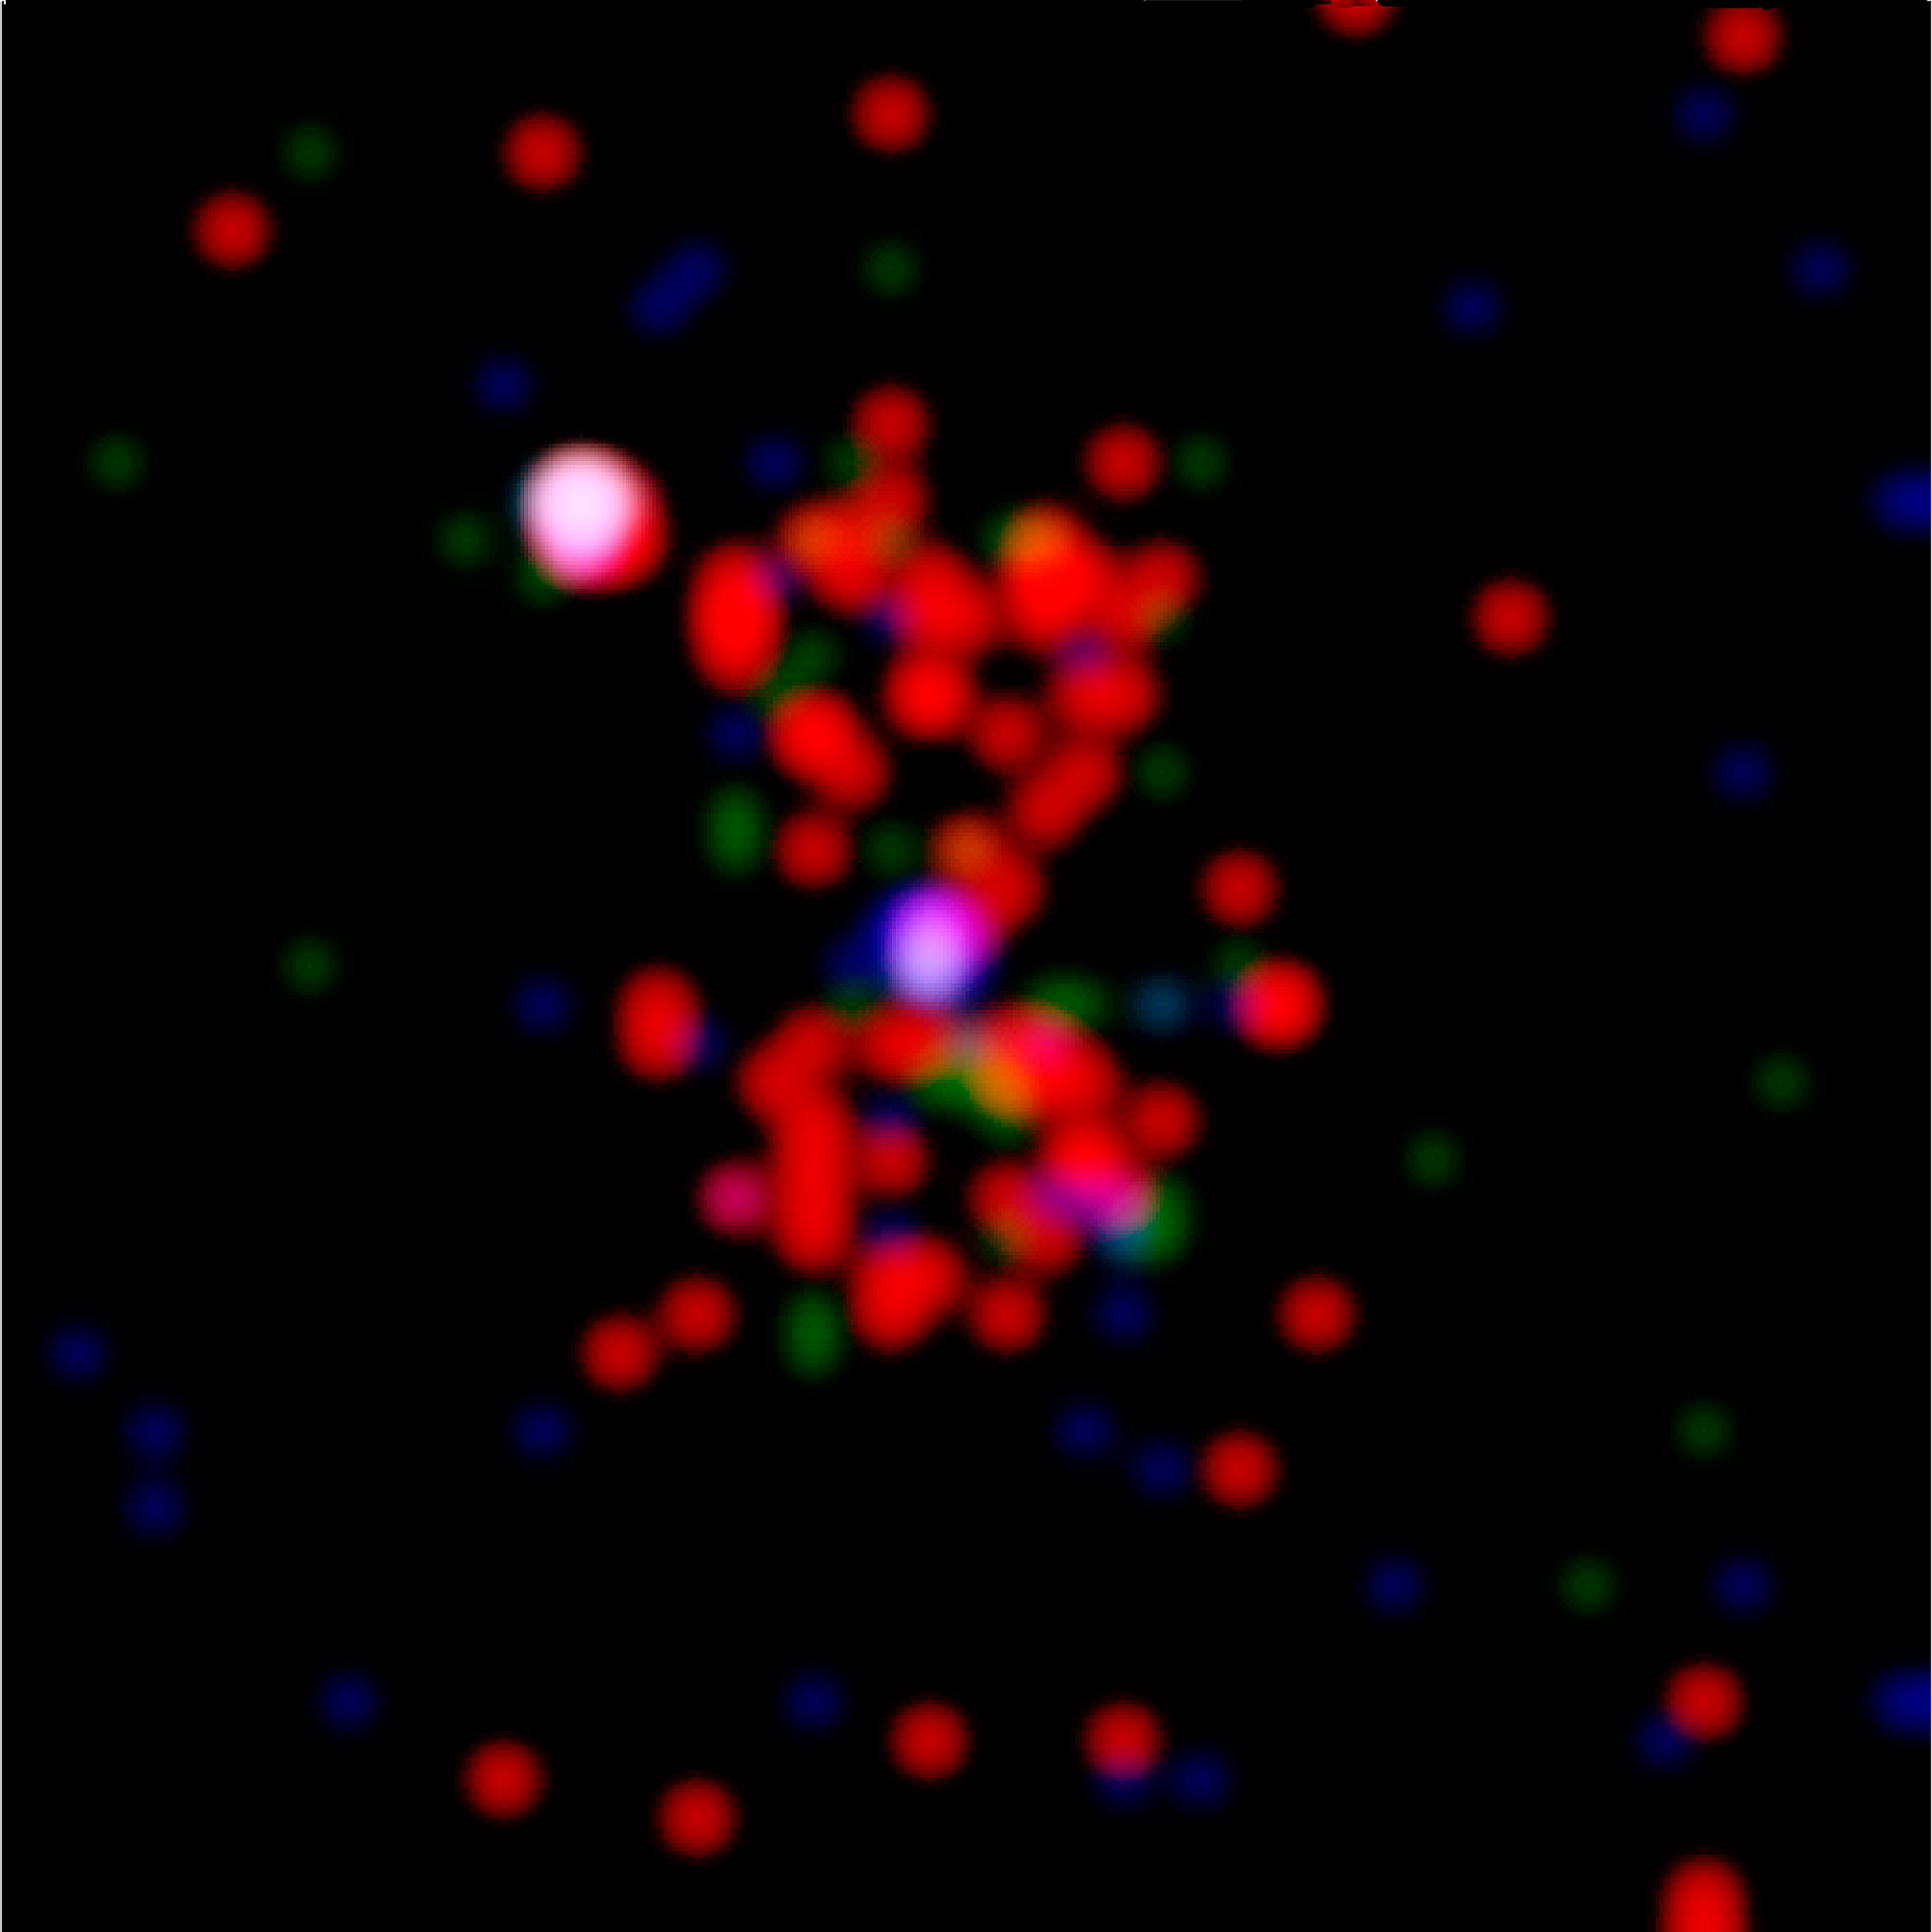

History of Chandra X-Ray Observatory

This most distant x-ray cluster of galaxies yet has been found by astronomers using Chandra X-ray Observatory (CXO). Approximately 10 billion light-years from Earth, the cluster 3C294 is 40 percent farther than the next most distant x-ray galaxy cluster. The existence of such a faraway cluster is important for understanding how the universe evolved. CXO's image reveals an hourglass-shaped region of x-ray emissions centered on the previously known central radio source (seen in this image as the blue central object) that extends outward for 60,000 light- years. The vast clouds of hot gas that surround such galaxies in clusters are thought to be heated by collapse toward the center of the cluster. Until CXO, x-ray telescopes have not had the needed sensitivity to identify such distant clusters of galaxies. Galaxy clusters are the largest gravitationally bound structures in the universe. The intensity of the x-rays in this CXO image of 3C294 is shown as red for low energy x-rays, green for intermediate, and blue for the most energetic x-rays.

Credit: NASA/loA/A. Fabian et al